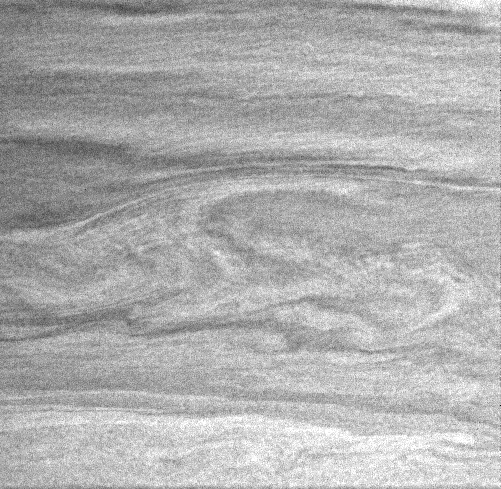

Vortex Flow

The study of a planetary atmosphere like Saturn’s is quite different from studying solid surfaces, since atmospheres are dynamic and ever-changing. In this Cassini image, the large-scale curvilinear pattern suggests flow around the vortices in the center of the image. However, the fine-scale linear striations are themselves notable for their indication of the stability of the flow in this region.

Cassini imaging scientists make repeated observations–including making movies–of Saturn’s atmosphere in order to track storms and other features and watch how the planet’s dynamic atmosphere changes over time.

This image was taken with the Cassini spacecraft narrow angle camera on Dec. 6, 2004, at a distance of about 3.3 million kilometers (2 million miles) from Saturn through a filter sensitive to wavelengths of infrared light centered at 727 nanometers. The image scale is 39 kilometers (24 miles) per pixel.

The Cassini-Huygens mission is a cooperative project of NASA, the European Space Agency and the Italian Space Agency. The Jet Propulsion Laboratory, a division of the California Institute of Technology in Pasadena, manages the mission for NASA’s Science Mission Directorate, Washington, D.C. The Cassini orbiter and its two onboard cameras were designed, developed and assembled at JPL. The imaging team is based at the Space Science Institute, Boulder, Colo.

Credit: NASA/JPL/Space Science Institute